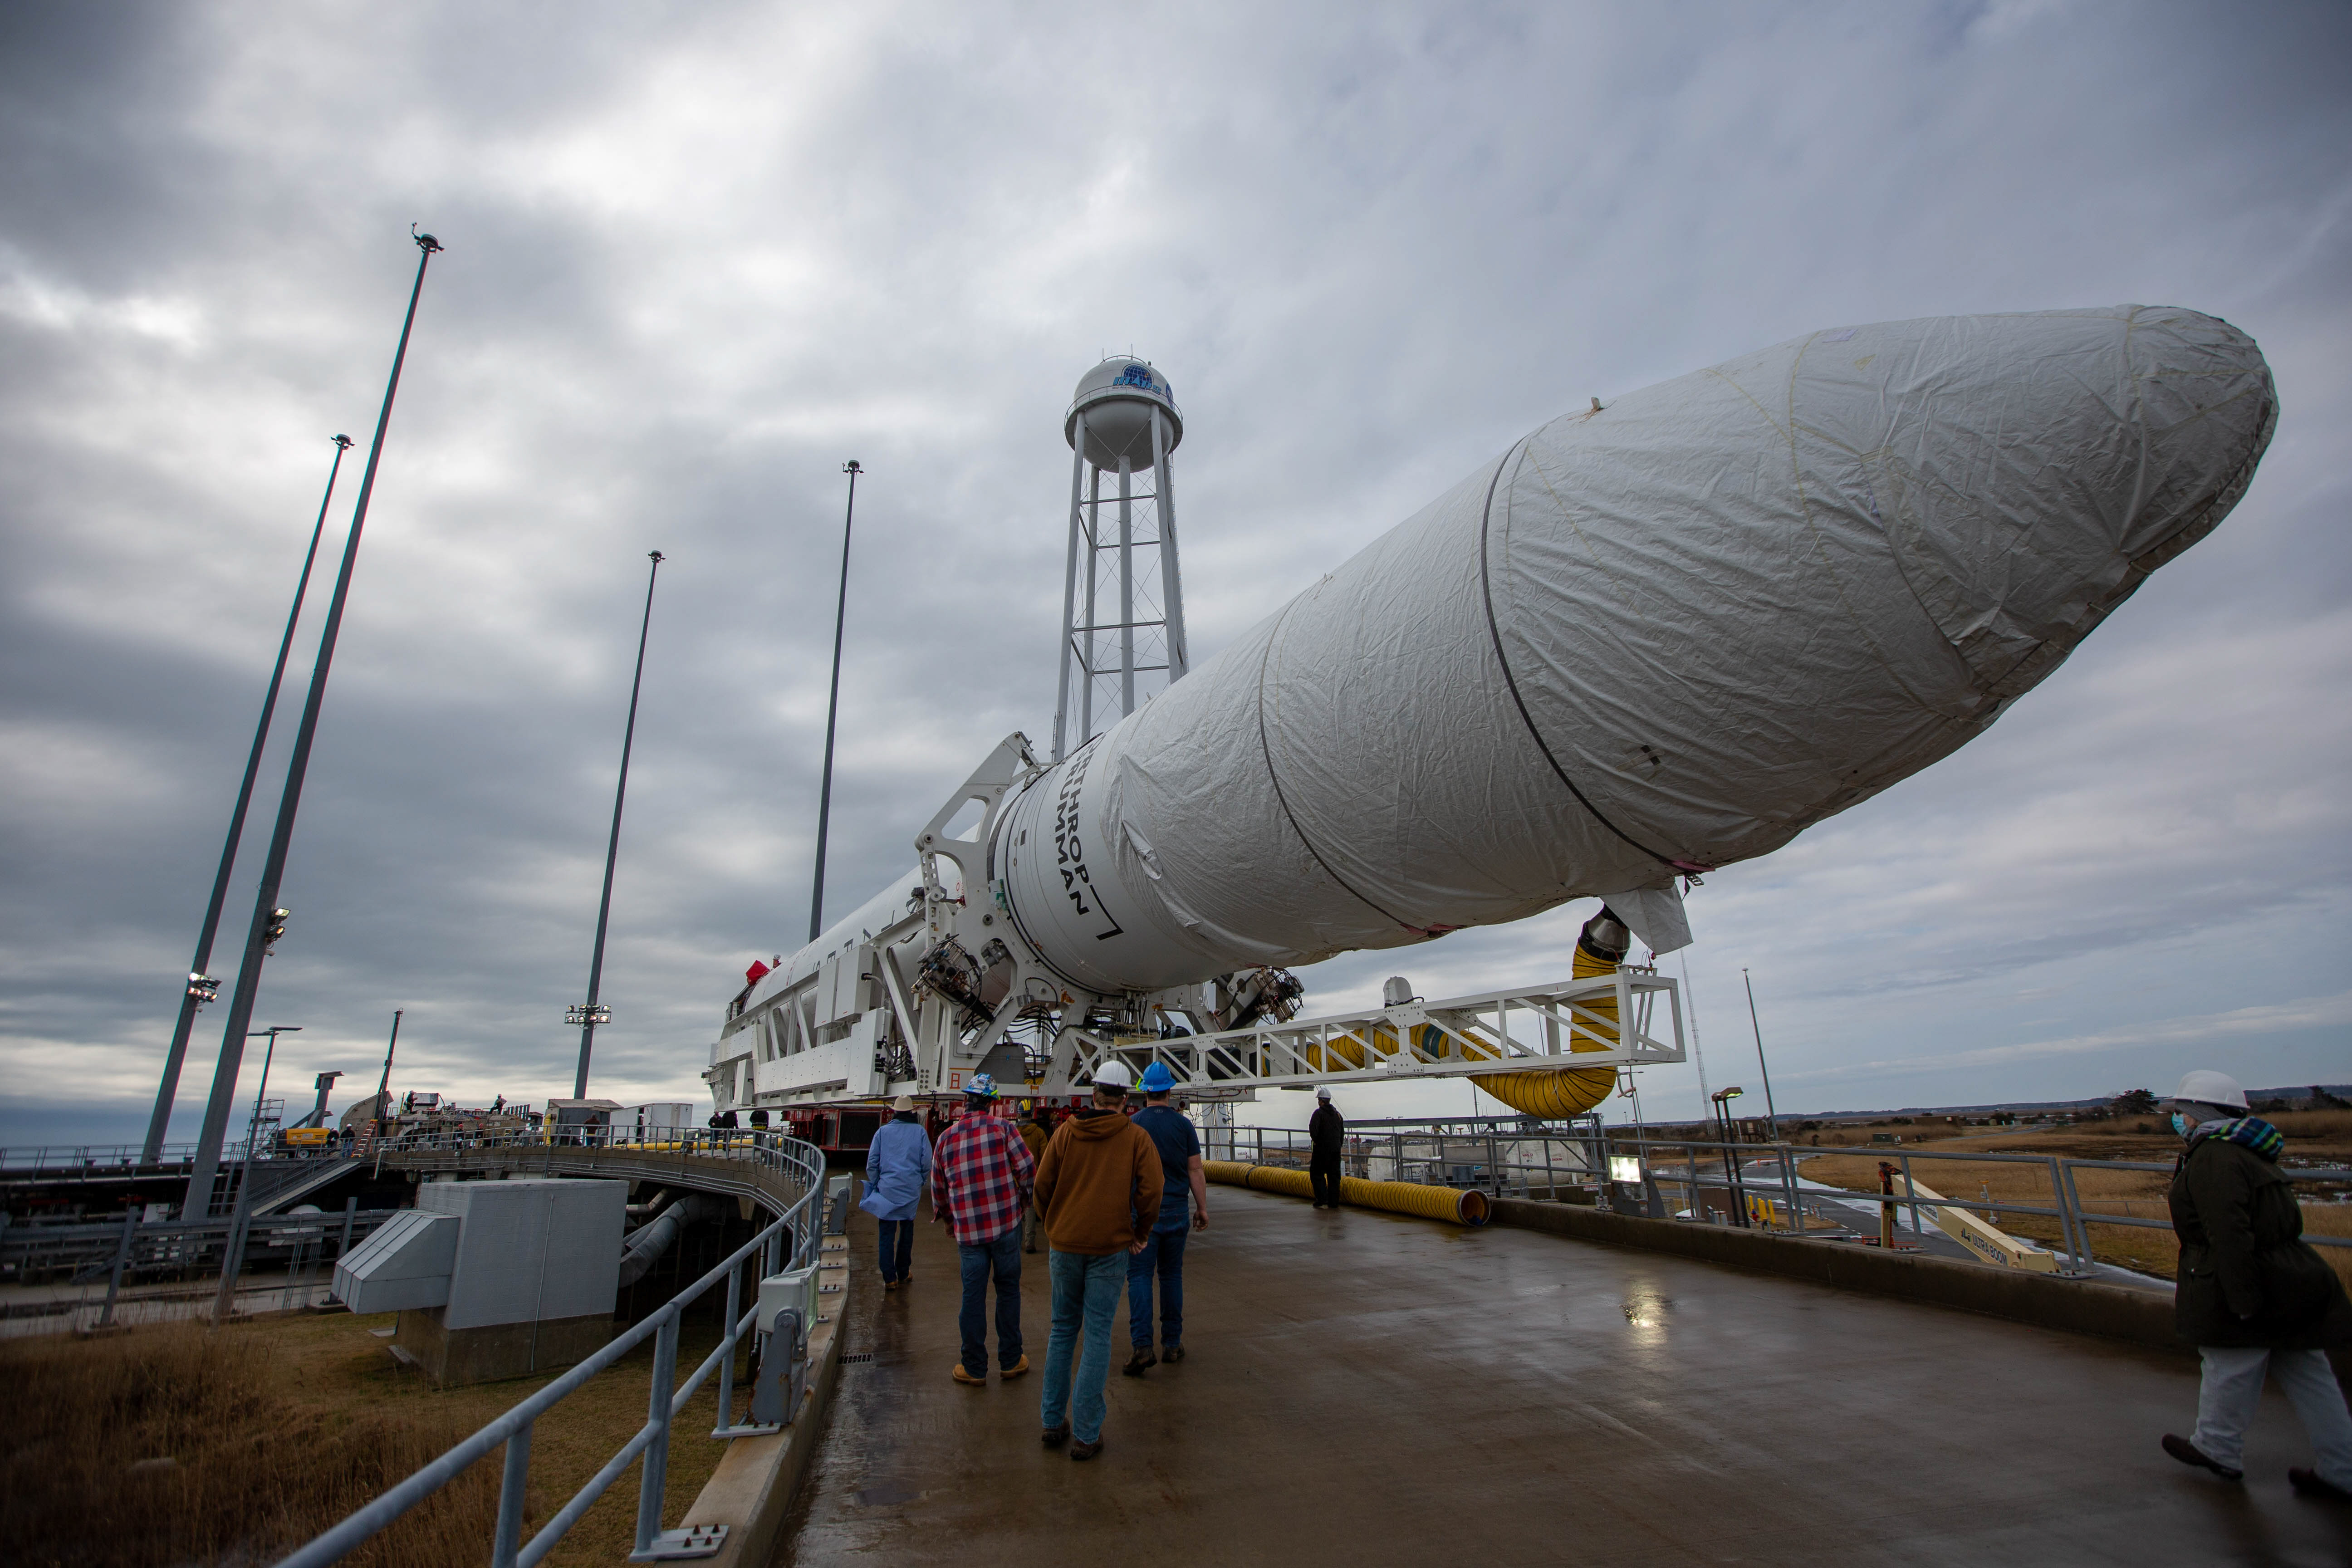

NG 15 Rollout

A Northrop Grumman Antares rocket carrying a Cygnus resupply spacecraft arrives at the Mid-Atlantic Regional Spaceport’s Pad-0A, Tuesday, Feb. 16, 2021, at NASA's Wallops Flight Facility in Virginia. Northrop Grumman’s 15th contracted cargo resupply mission with NASA to the International Space Station will deliver about 8,000 pounds of science and research, crew supplies and vehicle hardware to the orbital laboratory and its crew. The CRS-15 Cygnus spacecraft is named after NASA mathematician, Katherine Johnson, a Black woman who time and again broke through barriers of gender and race. The launch is scheduled for 12:36 p.m. EST, Feb. 20, 2021.

Credit: NASA Wallops